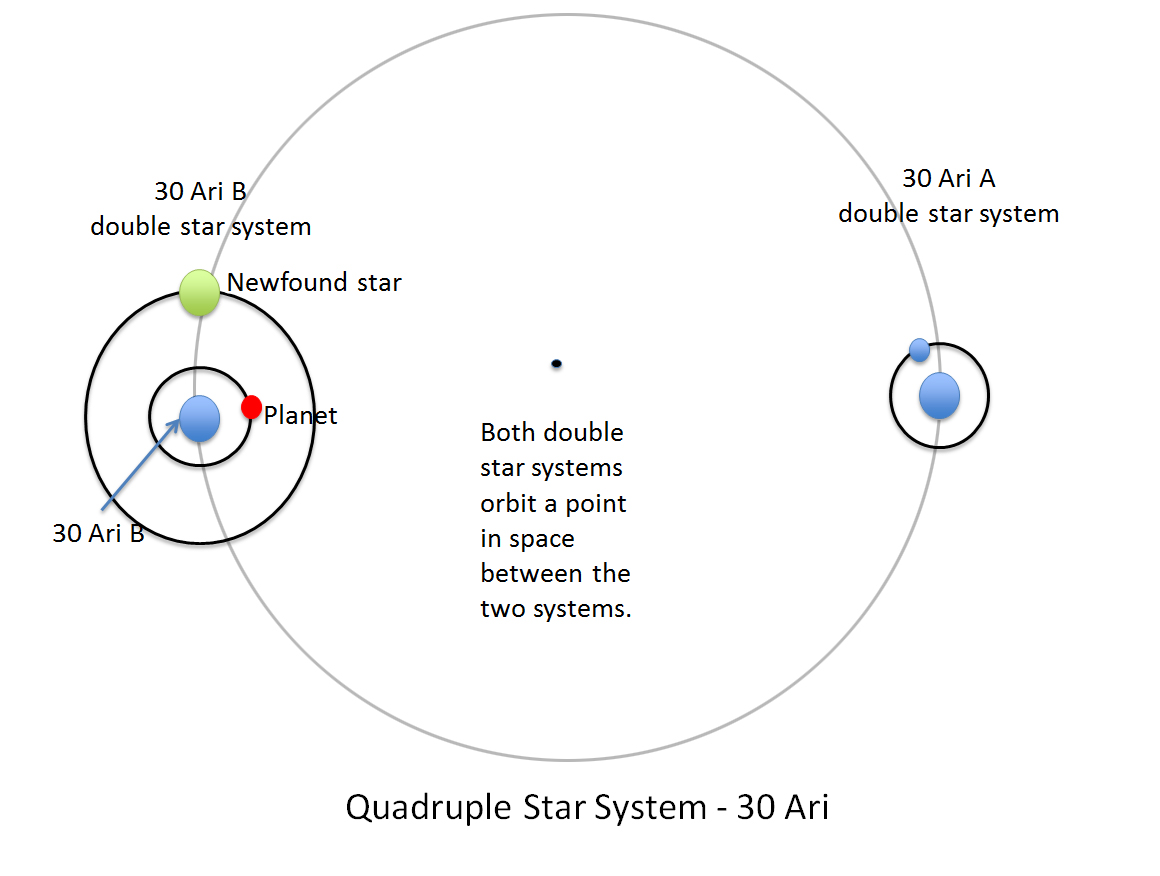

Double Date: Two Pairs of Stars in One System

The four stars and one planet of the 30 Ari system are illustrated in this diagram. This quadruple star system consists of two pairs of stars: 30 Ari B and 30 Ari A. A gas giant planet (red) orbits one of the stars in 30 Ari B about once a year. New observations led by NASA’s Jet Propulsion Laboratory in Pasadena, California, identified the fourth star in the system (green); the three others stars and the planet were previously known. This is the second quadruple star system known to host a planet.

The orbits shown are only approximations and are not as circular as they appear. Distances are not drawn to scale.

Credit: NASA/JPL-Caltech